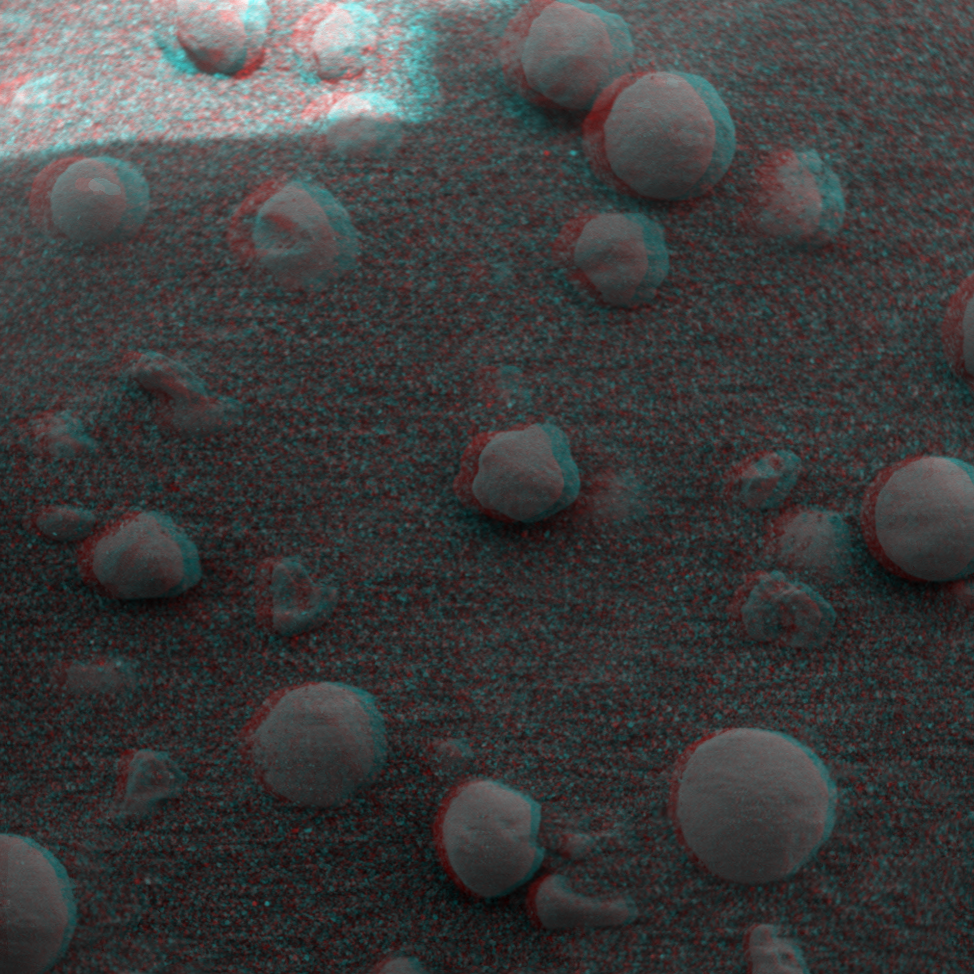

More Eye-popping ‘Berries’

This 3-D image from the Mars Exploration Rover Opportunity rover shows an extreme close-up of round, blueberry-shaped grains on the crater floor near the rock outcrop at Meridiani Planum called Stone Mountain. Scientists are studying these curious formations for clues about the soil’s history. The observed area is 3 centimeters (1.2 inches) across.

Credit: NASA/JPL/Cornell/USGS